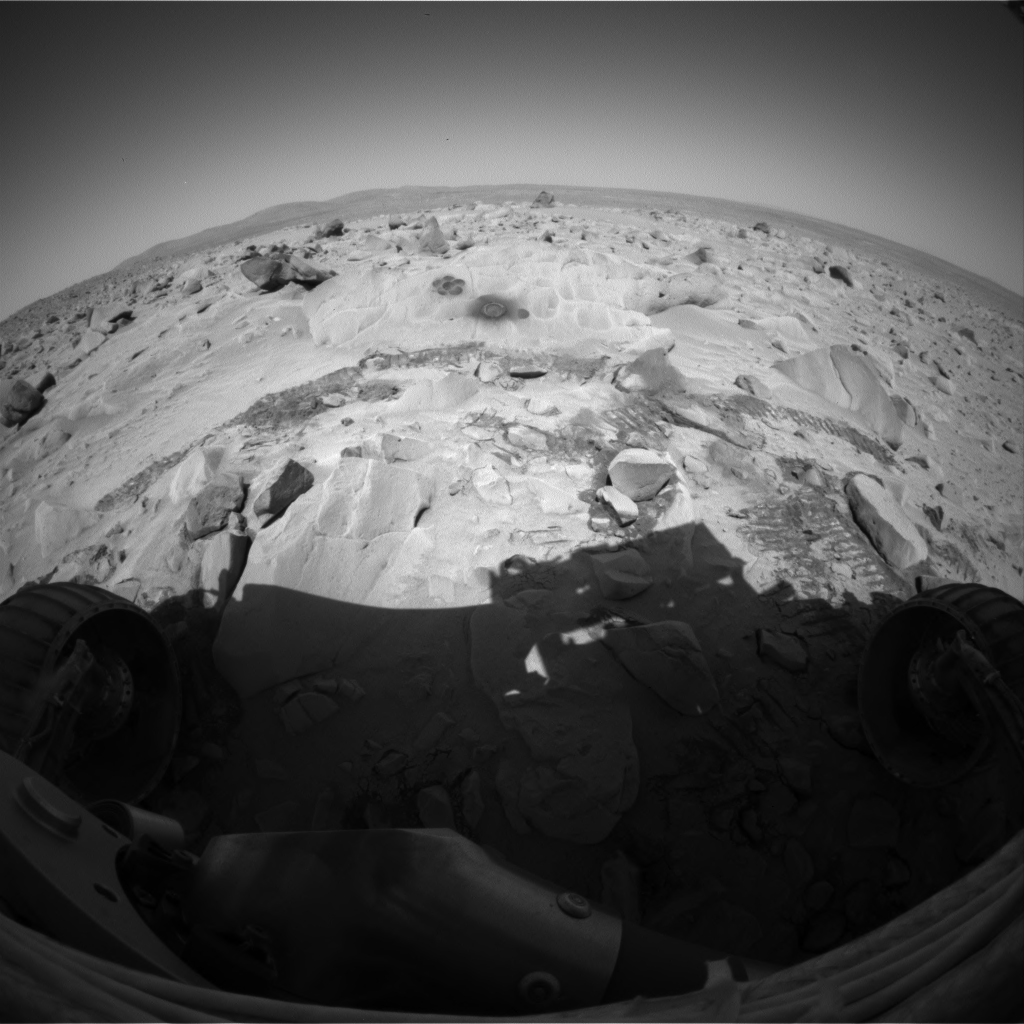

Spirit Has Flower Power

The Mars Exploration Rover Spirit took this image with its hazard-avoidance camera on sol 86 (March 31, 2004), after the rover’s rock abrasion tool had brushed for three minutes on each of six locations on the rock named “Mazatzal” to create a flower-shaped mosaic.

The goal for this operation was to create a brushed area big enough for the miniature thermal emission spectrometer to capture within one of its pixels, which are 11 centimeters (4.3 inches) in diameter at the distance between the rock and the instrument. Because the rock abrasion tool creates individual brushed areas only about 5 centimeters (2 inches) in diameter, the team designed this six-location series of tool placements in order to brush 92 percent to 95 percent of the spectrometer’s pixel size.

This operation was only the second time the rock abrasion tool has created a brushing mosaic. The first time was a three-spot brushing on the rock called “Humphrey.” The brush was originally designed to be used as an aide during full grinding operations, however it has been very effective in brushing the top layer off of dusty martian rocks to allow scientists a multi-depth look into the rocks on Mars.

Credit: NASA/JPL